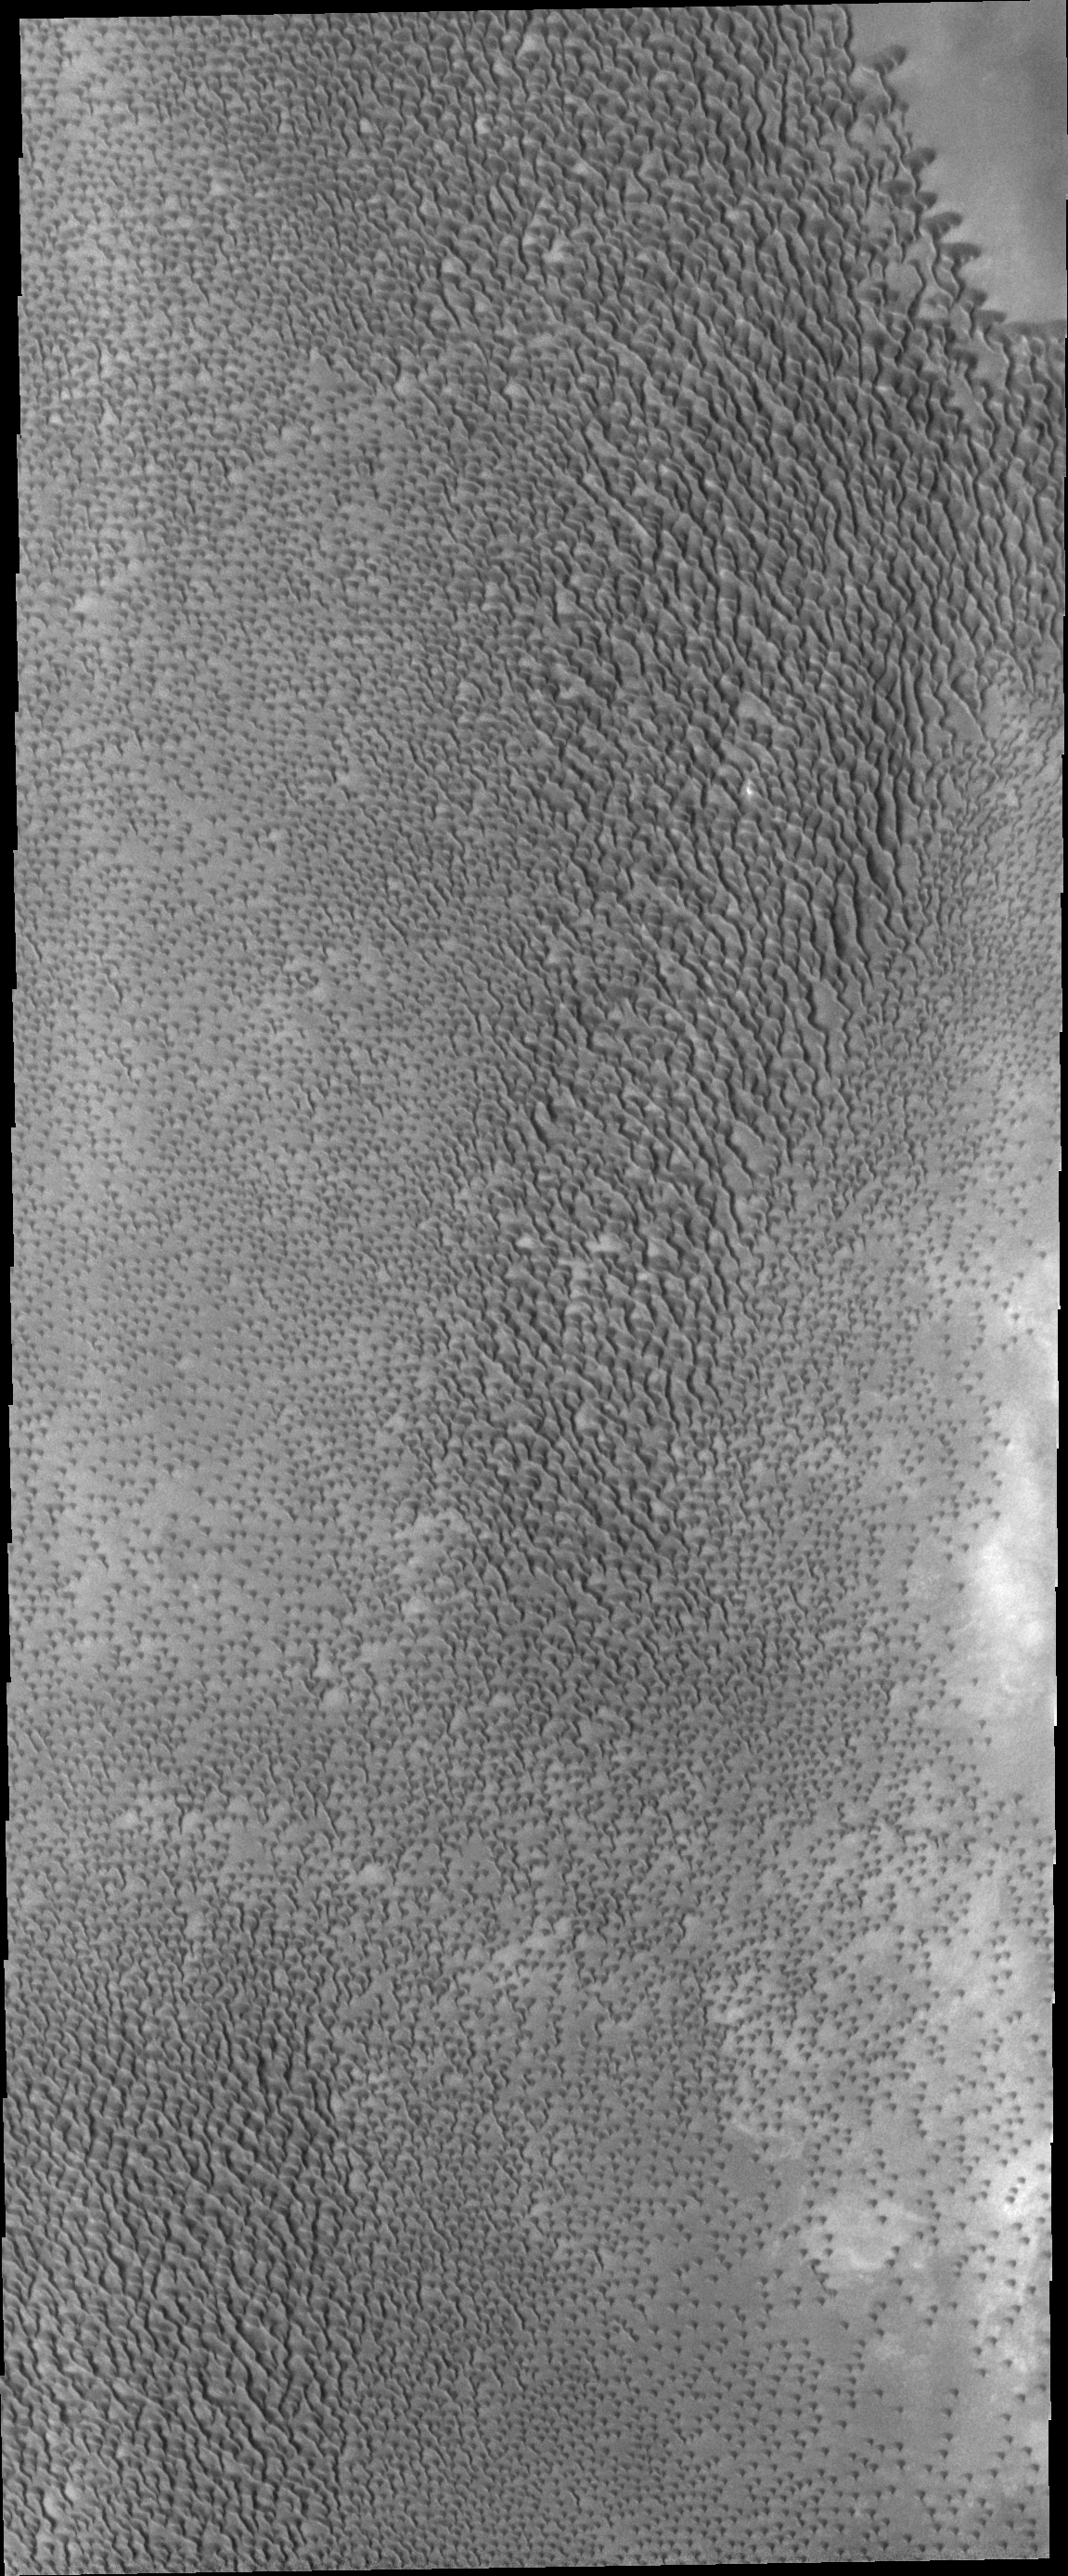

Polar Dunes

This VIS image shows part of a dune field near the north polar cap. This is not Olympia Undae, the largest dune field near the north polar cap, but is rather a portion of a smaller dune field further to the east.

Credit: NASA/JPL/ASU